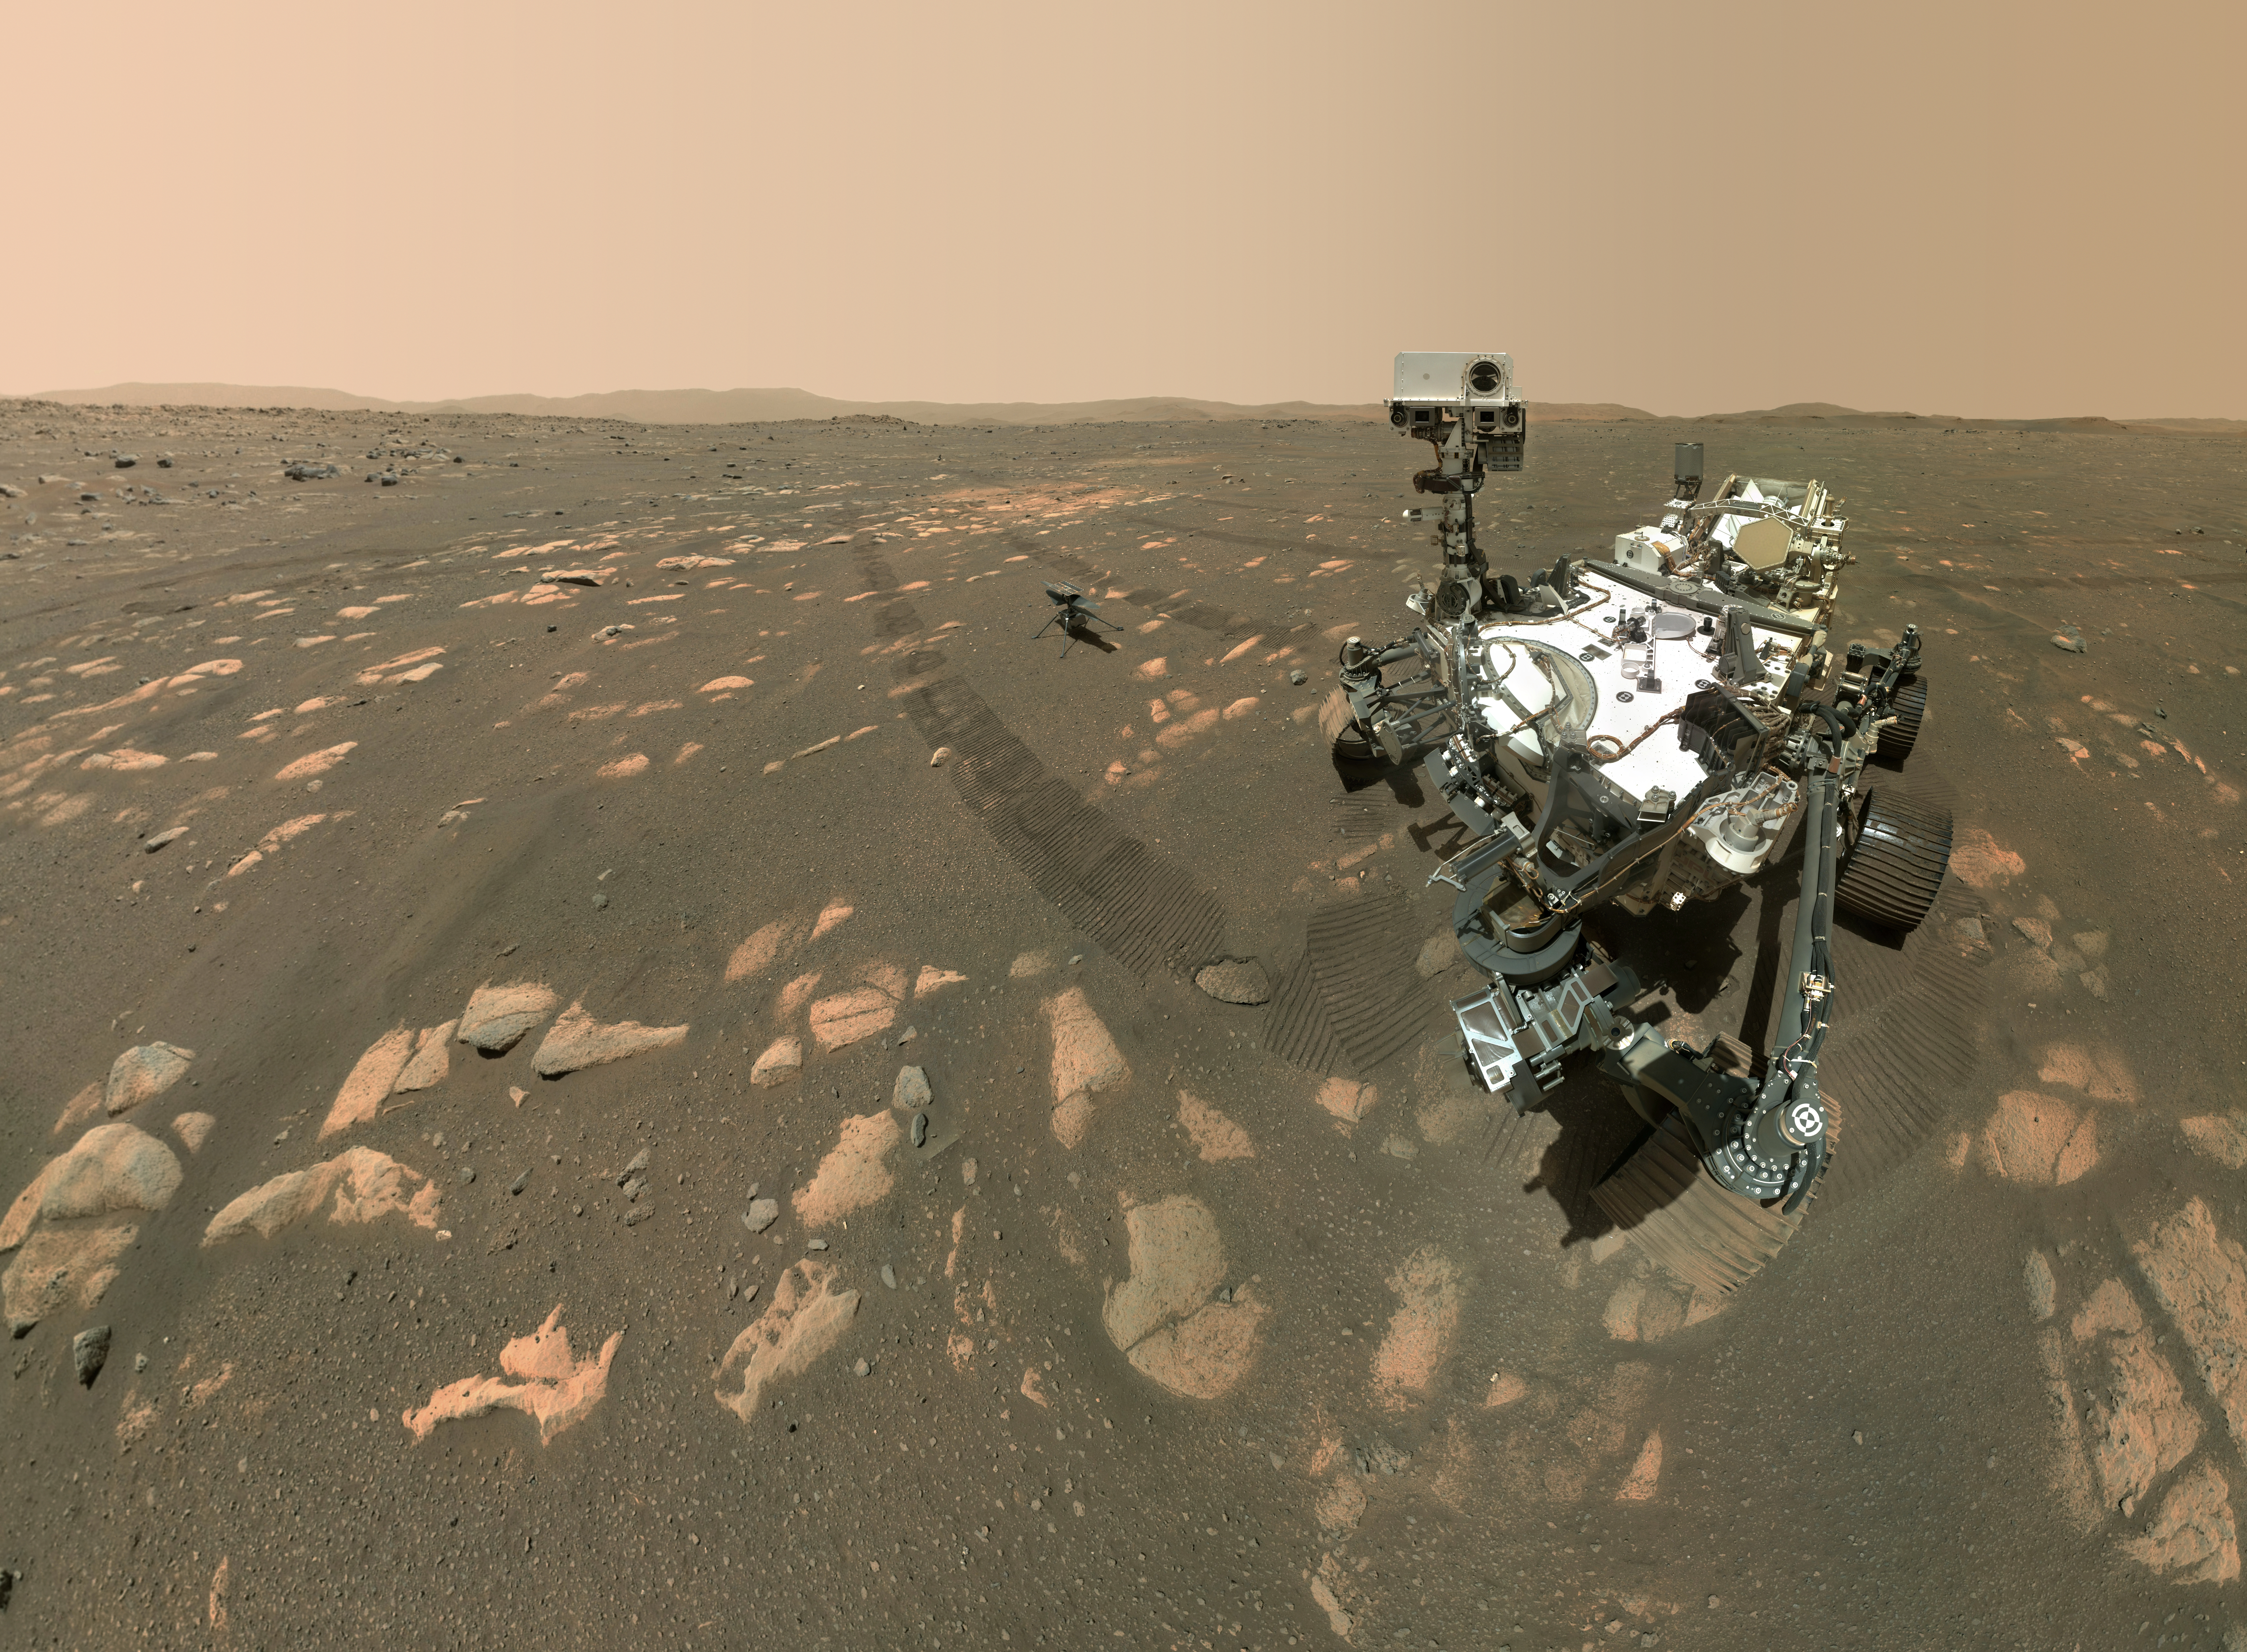

Perseverance’s Selfie with Ingenuity

Figure 1

Figure 2

Figure 3

Figure 4

Figure 5

NASA’s Perseverance Mars rover took a selfie with the Ingenuity helicopter, seen here about 13 feet (3.9 meters) from the rover in this image taken April 6, 2021, the 46th Martian day, or sol, of the mission by the WATSON (Wide Angle Topographic Sensor for Operations and eNgineering) camera on the SHERLOC (Scanning Habitable Environments with Raman and Luminescence for Organics and Chemicals) instrument, located at the end of the rover’s long robotic arm.

Perseverance’s selfie with Ingenuity is made up of 62 individual images stitched together once they are sent back to Earth; they were taken in sequence while the rover was looking at the helicopter, then again while it was looking at the WATSON camera. The Curiosity rover takes similar selfies using a camera on its robotic arm. Videos explaining how the rovers take their selfies can be found here.

There are several versions of this selfie. In addition to a full image showing the rover looking at the camera, there is a full image showing the rover looking down at the Ingenuity helicopter (Figure 1); an “over the shoulder” view of the rover looking at the camera (Figure 2); an “over the shoulder” view looking at the Ingenuity helicopter (Figure 3); a rover self-portrait (Figure 4); a GIF showing the sequence in which the 62 individual images that make up the selfie were taken (Figure 5); and an animated GIF showing the rover looking at the camera and then back at the Ingenuity helicopter.

NASA’s Jet Propulsion Laboratory built and manages operations of Perseverance and Ingenuity for the agency. Caltech in Pasadena, California, manages JPL for NASA. WATSON was built by Malin Space Science Systems in San Diego, and is operated jointly by MSSS and JPL.

The Mars helicopter technology demonstration activity is supported by NASA’s Science Mission Directorate, the NASA Aeronautics Research Mission Directorate, and the NASA Space Technology Mission Directorate.

A key objective for Perseverance’s mission on Mars is astrobiology, including the search for signs of ancient microbial life. The rover will characterize the planet’s geology and past climate, pave the way for human exploration of the Red Planet, and be the first mission to collect and cache Martian rock and regolith (broken rock and dust).

Subsequent NASA missions, in cooperation with ESA (European Space Agency), would send spacecraft to Mars to collect these sealed samples from the surface and return them to Earth for in-depth analysis.

The Mars 2020 Perseverance mission is part of NASA’s Moon to Mars exploration approach, which includes Artemis missions to the Moon that will help prepare for human exploration of the Red Planet.

Credit: NASA/JPL-Caltech/MSSS